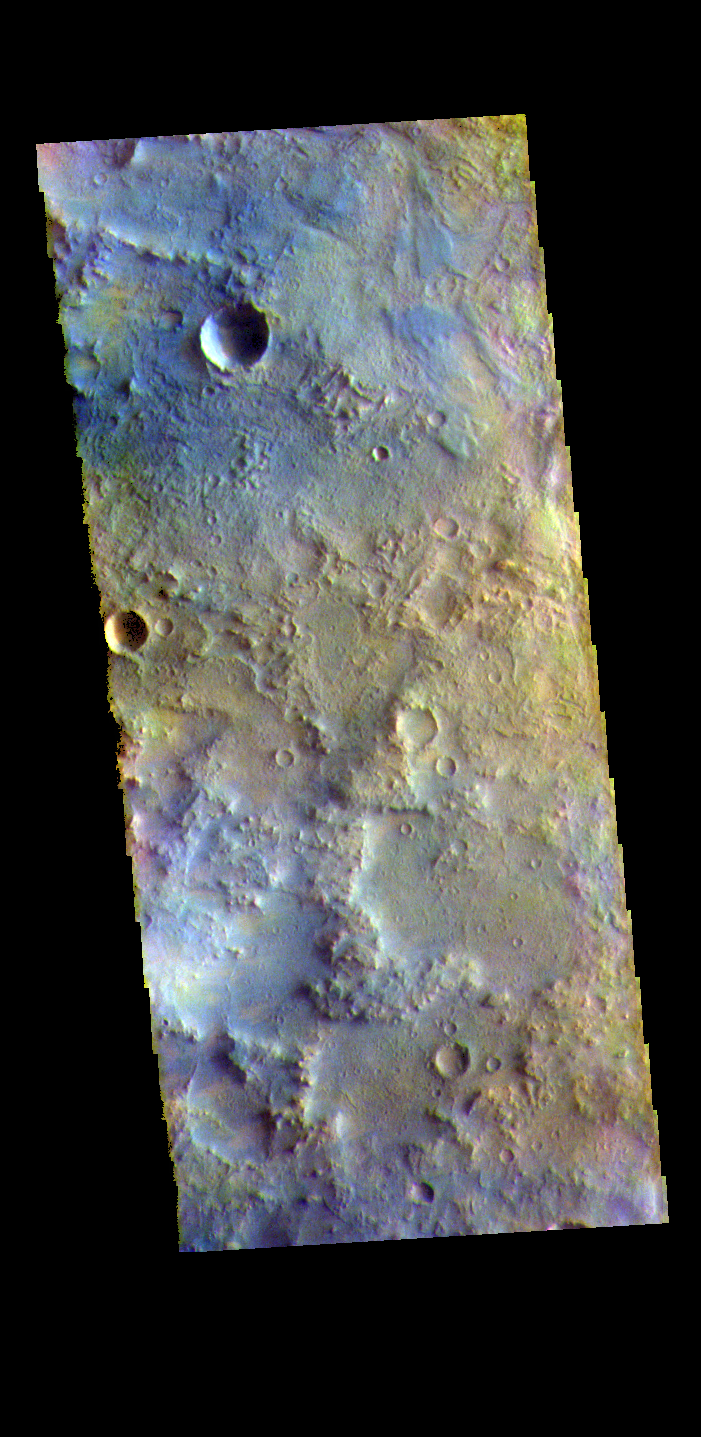

Terra Sabaea – False Color

The THEMIS VIS camera contains 5 filters. The data from different filters can be combined in multiple ways to create a false color image. These false color images may reveal subtle variations of the surface not easily identified in a single band image. Today’s false color image shows part of Terra Sabaea.

The THEMIS VIS camera is capable of capturing color images of the Martian surface using five different color filters. In this mode of operation, the spatial resolution and coverage of the image must be reduced to accommodate the additional data volume produced from using multiple filters. To make a color image, three of the five filter images (each in grayscale) are selected. Each is contrast enhanced and then converted to a red, green, or blue intensity image. These three images are then combined to produce a full color, single image. Because the THEMIS color filters don’t span the full range of colors seen by the human eye, a color THEMIS image does not represent true color. Also, because each single-filter image is contrast enhanced before inclusion in the three-color image, the apparent color variation of the scene is exaggerated. Nevertheless, the color variation that does appear is representative of some change in color, however subtle, in the actual scene. Note that the long edges of THEMIS color images typically contain color artifacts that do not represent surface variation.

Credit: NASA/JPL-Caltech/ASU